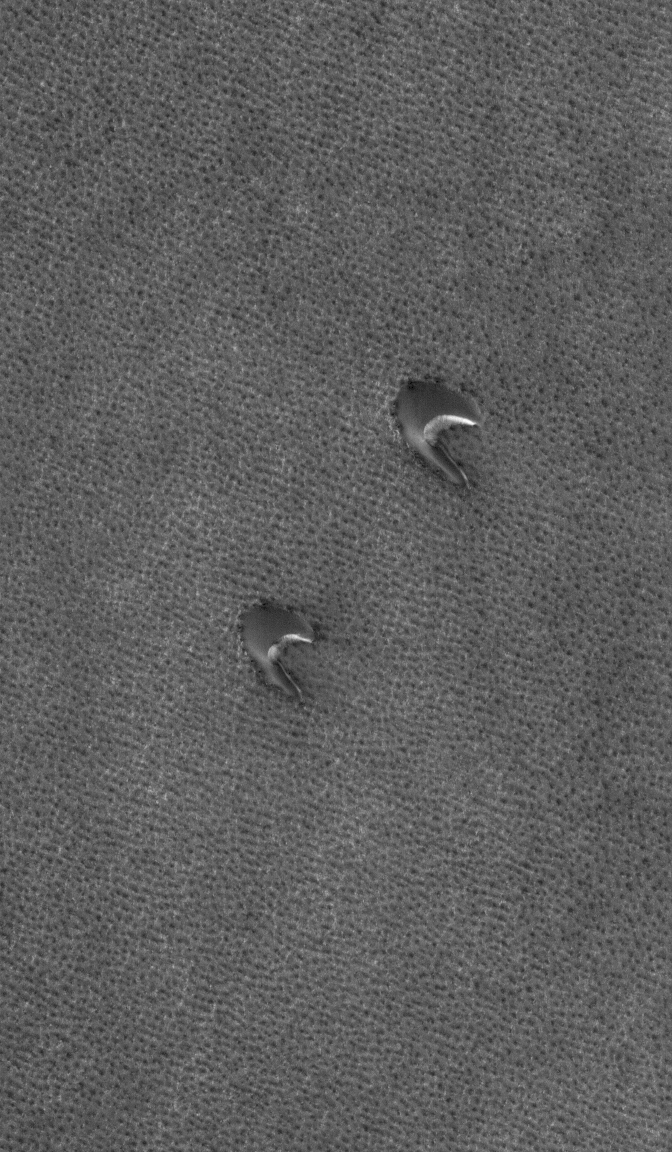

Lonely Barchans

3 March 2006
This Mars Global Surveyor (MGS) Mars Orbiter Camera (MOC) image shows two barchan dunes in the north polar region of Mars. The orientation of the dunes, with the steep faces pointed toward the southeast (lower right), indicates that the winds responsible for their formation blew from the northwest (upper left). At the time this image was acquired by MOC, the dunes and surrounding plains were covered by seasonal carbon dioxide frost.

Location near: 73.8°N, 40.8°W
Image width: ~3 km (~1.9 mi)
Illumination from: lower left
Season: Northern Winter

Credit: NASA/JPL/Malin Space Science Systems